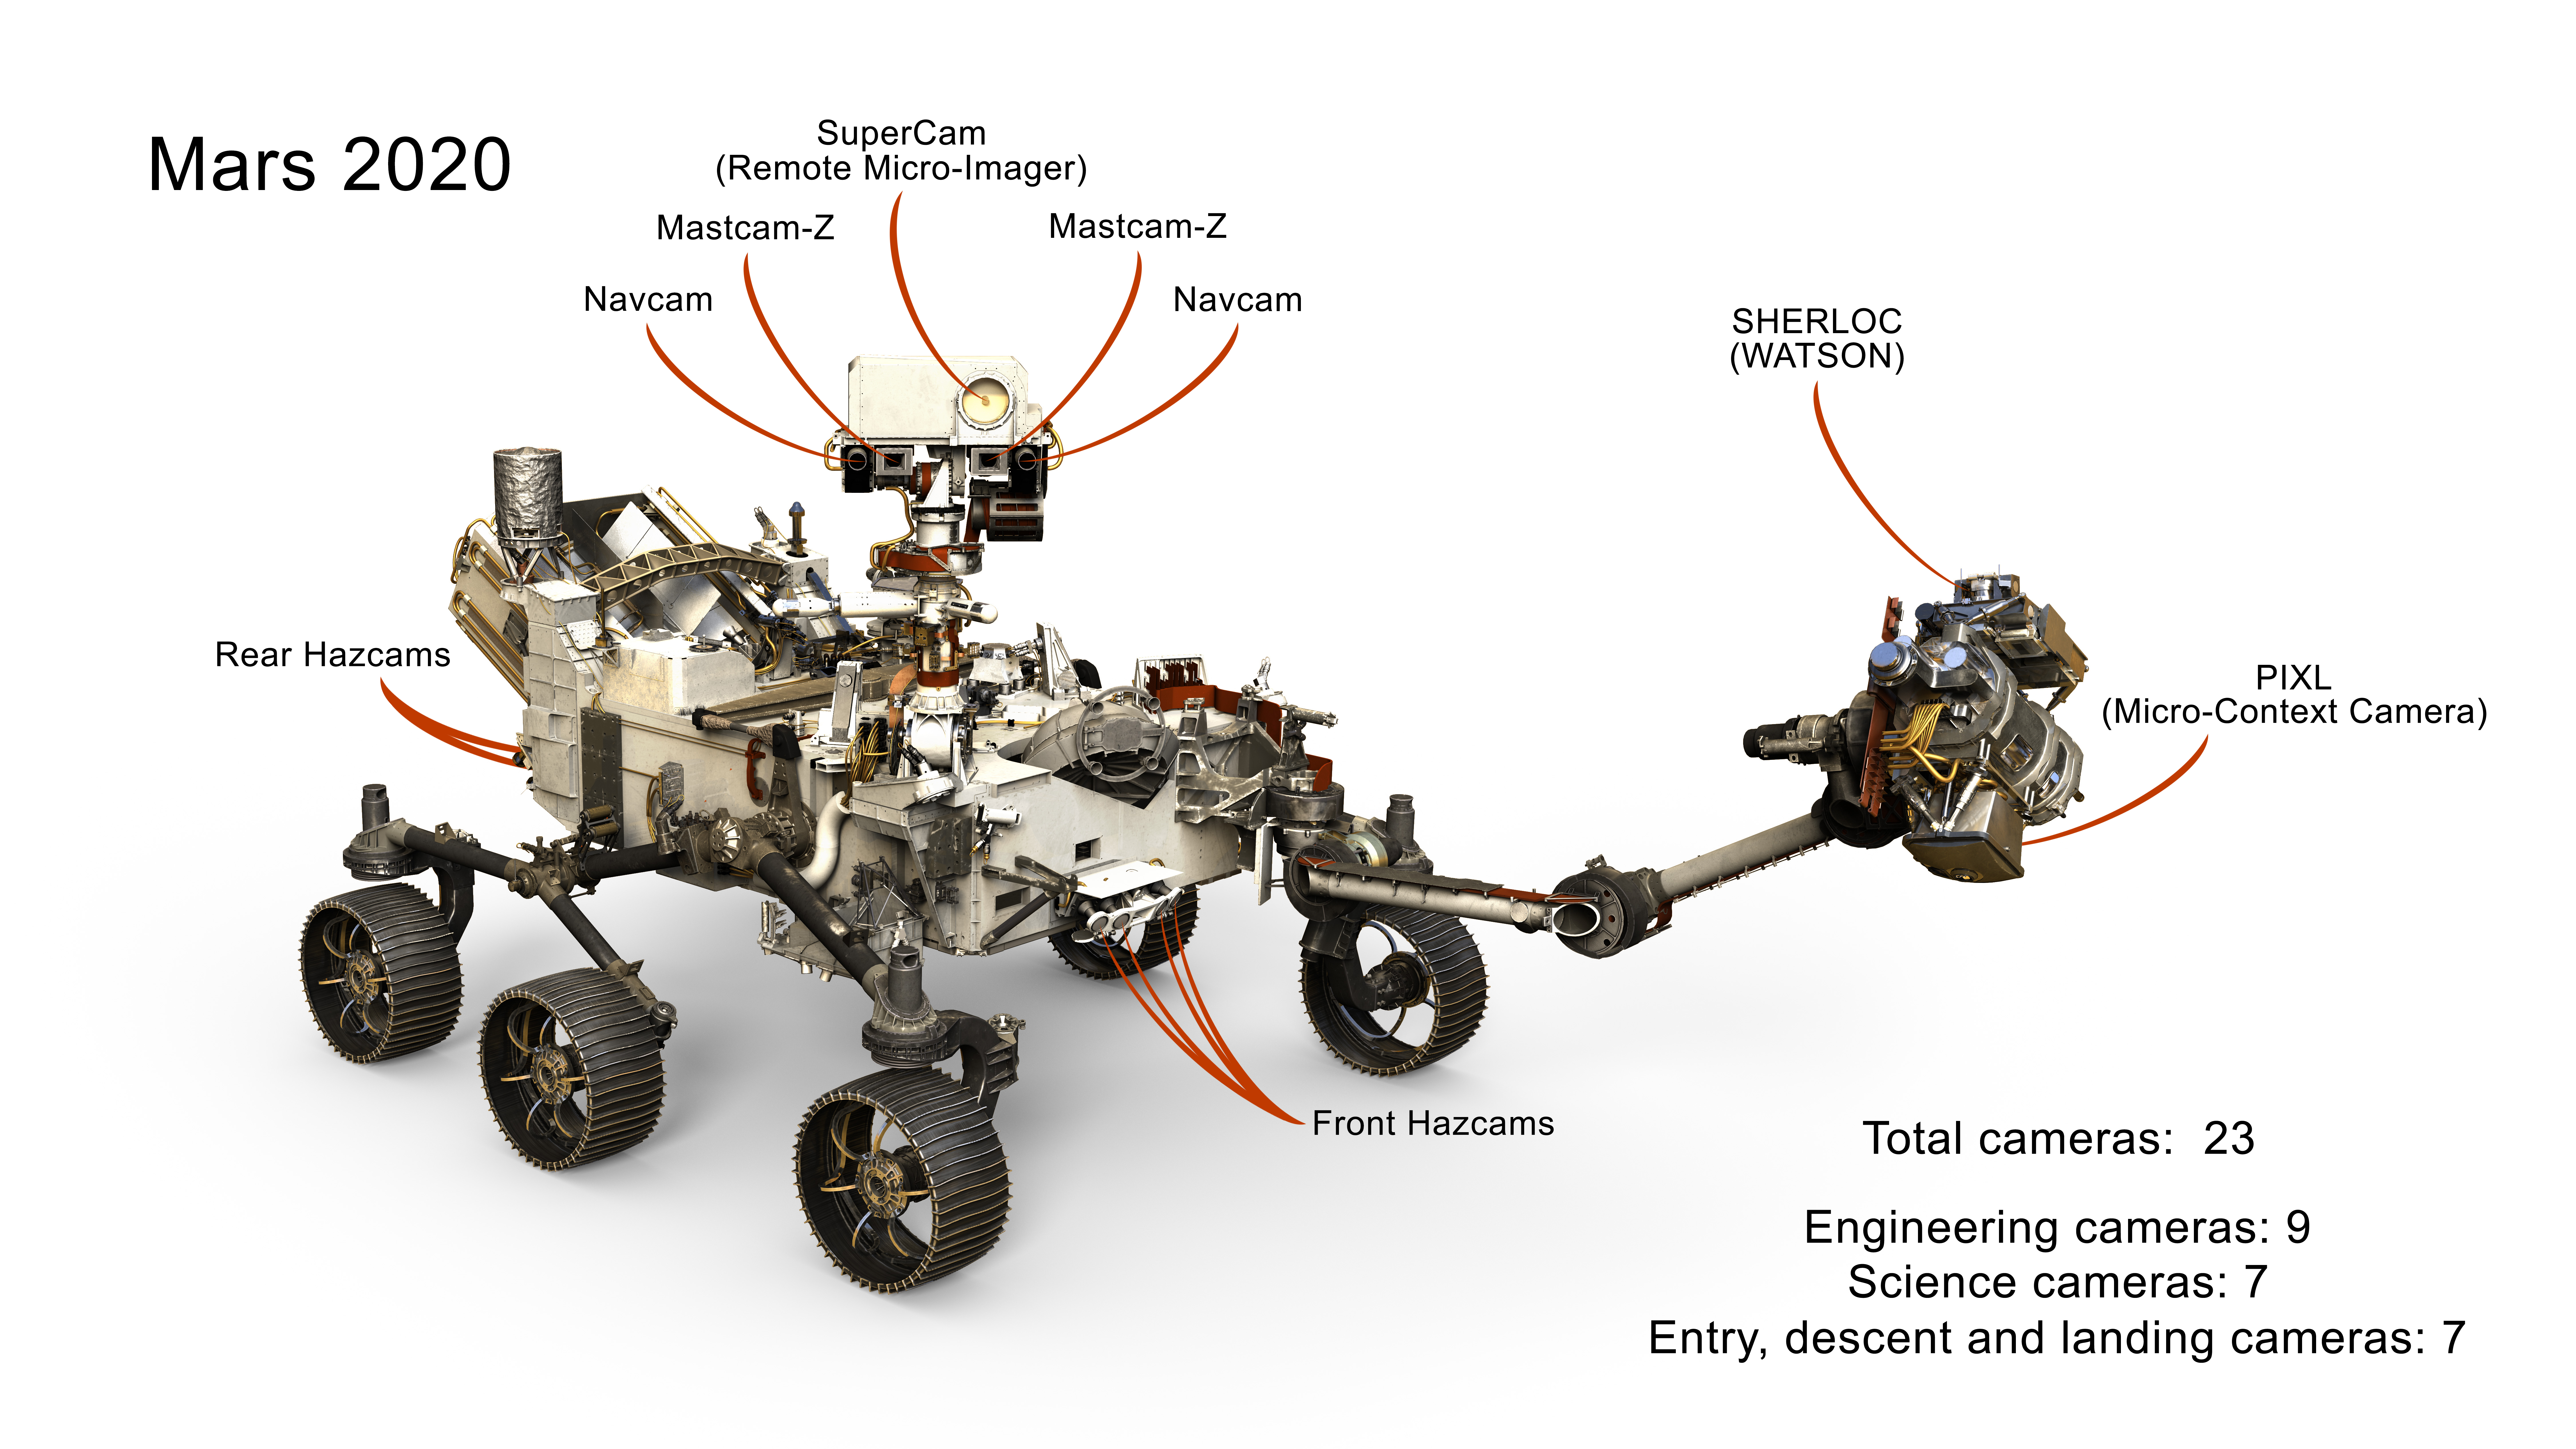

Cameras on Mars 2020 Rover

This image presents a selection of the 23 cameras on NASA’s 2020 Mars rover. Many are improved versions of the cameras on the Curiosity rover, with a few new additions as well.

NASA’s Jet Propulsion Laboratory will build and manage operations of the Mars 2020 rover for the NASA Science Mission Directorate at the agency’s headquarters in Washington.

Credit: NASA/JPL-Caltech